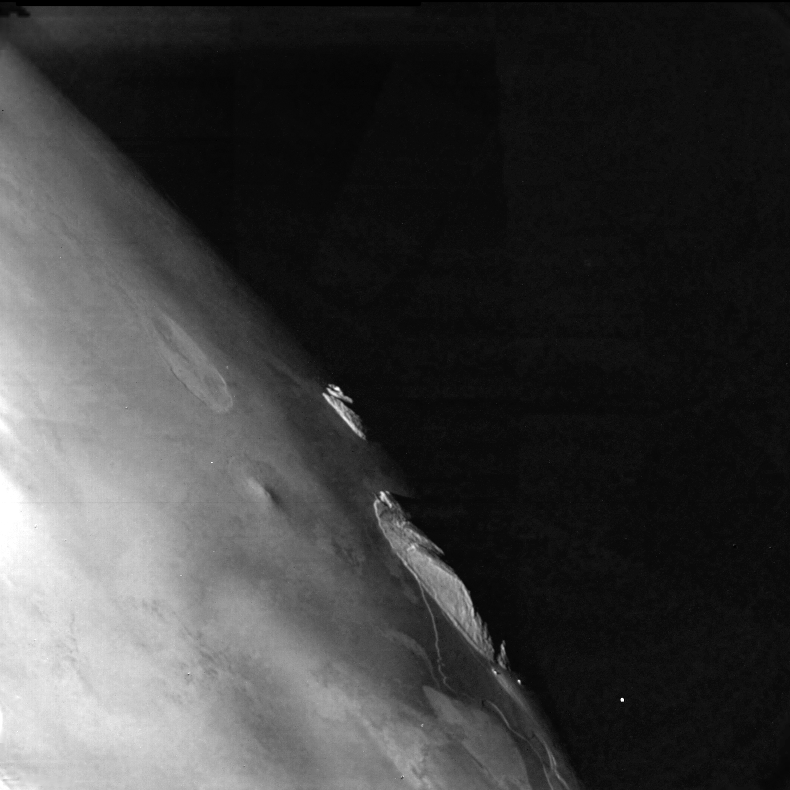

Io – Southern Hemisphere

This picture of part of the southern hemisphere of Io was taken at a range of 74,675 km and shows an area at the terminator, very close to the edge of the disk as viewed from the spacecraft. In the foreground is gently undulating topography, while in the back-ground are two mountains with their near faces brightly illuminated by the sun. The mountain in the right is approximately 150 km across at its base and its height is probably in excess of 15 km which would make it higher than any mountain on Earth. The origin of the feature is not known but it could be a large volcano. In the foreground are numerous irregular markings which are typical of much of the surface of Io seen so far. The Voyager Project is managed and controlled by the Jet Propulsion Laboratory for NASA’s Office of Space Science.

Credit: NASA/JPL